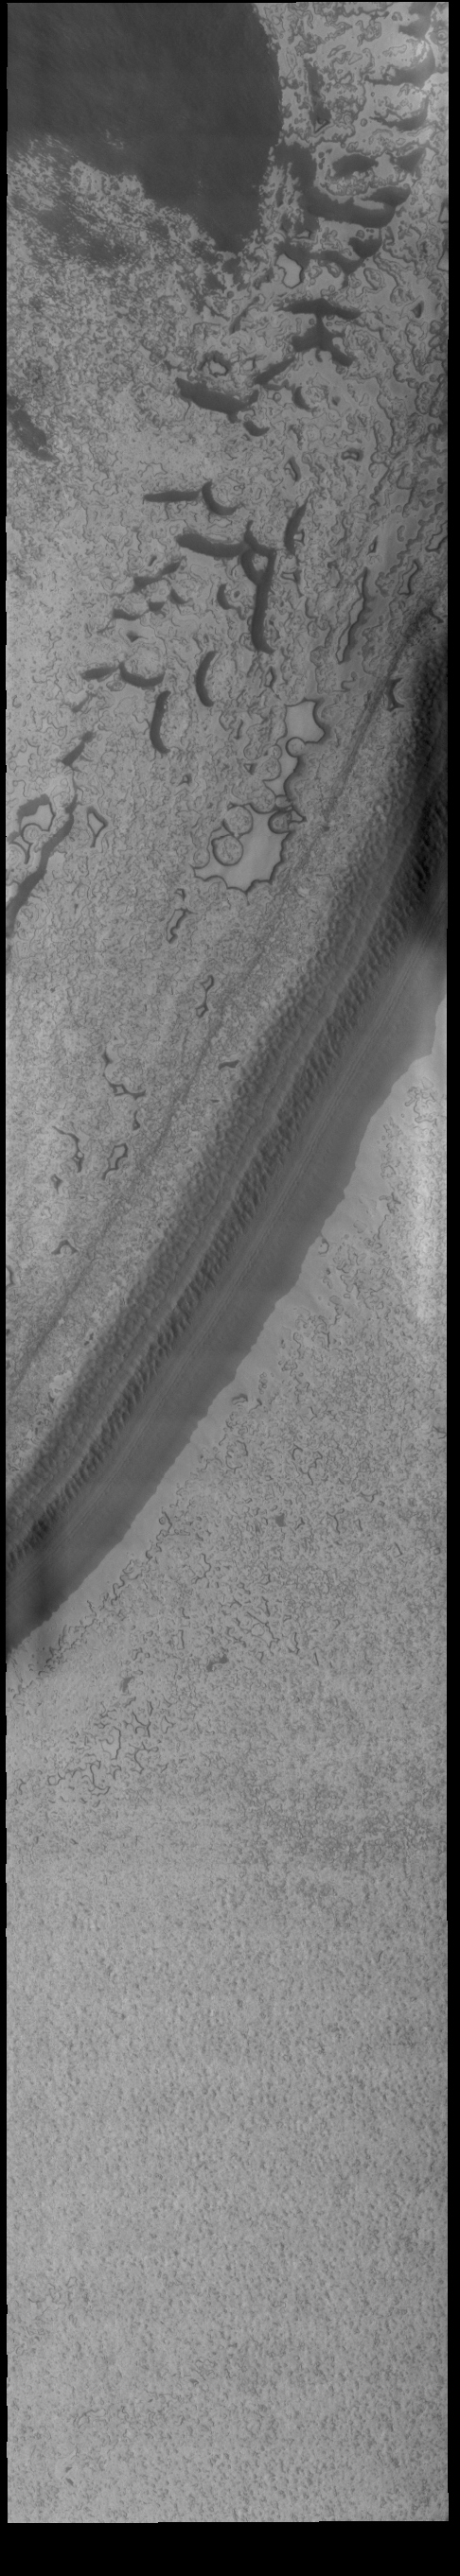

South Polar Ice

Today’s VIS image shows part of the south polar cap. This image was taken at the end of southern summer. The cap was created over millions of years with deposition of ice and dust during different seasons, creating layers. The ice surface contains several different textures which can be seen in this image. The south polar cap is called Australe Planum.

Credit: NASA/JPL-Caltech/ASU